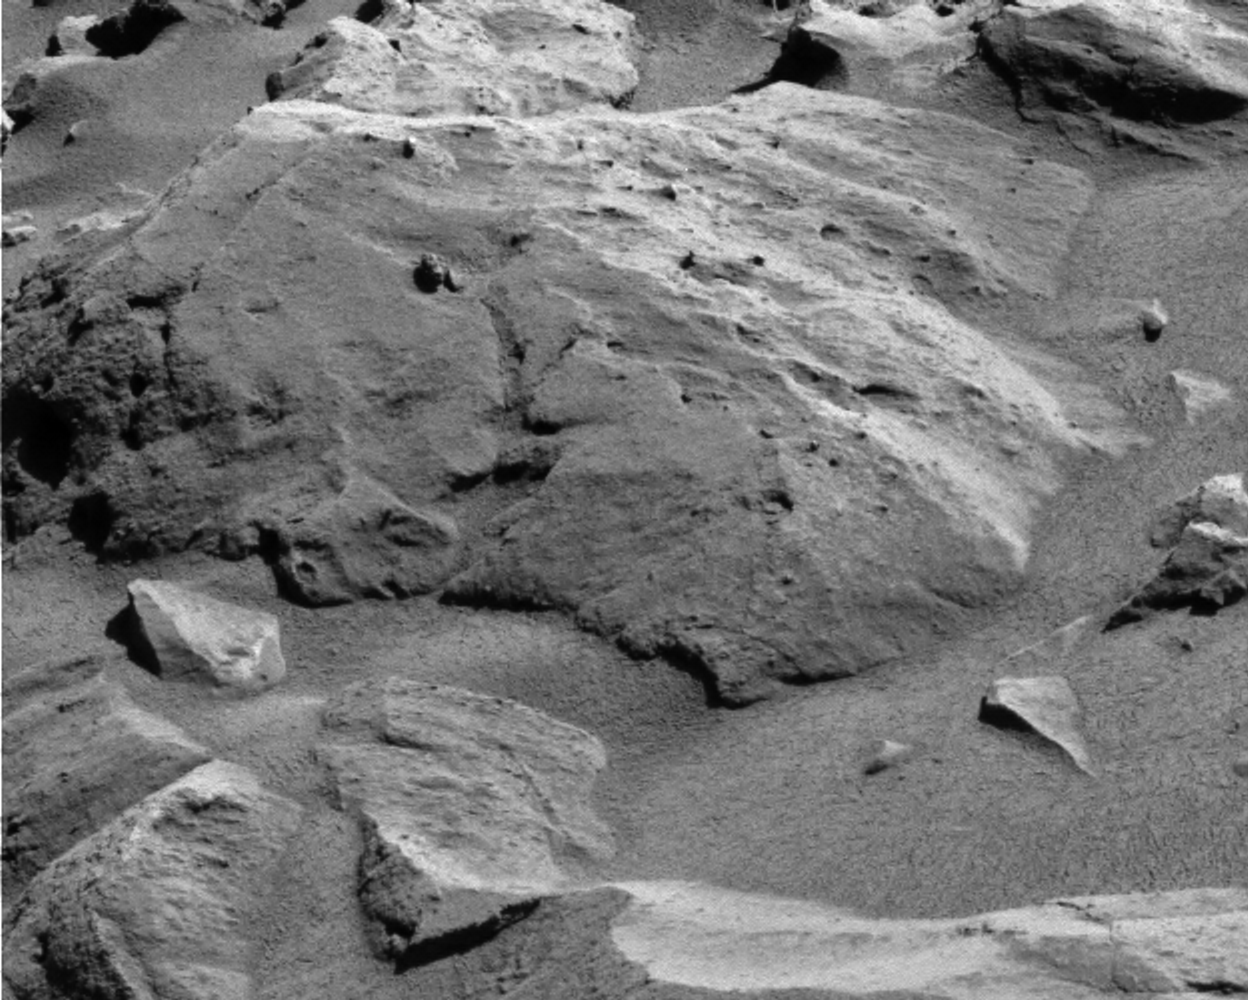

‘Lutefisk’ Rock

Figure 1

NASA’s Mars Exploration Rover Spirit used its panoramic camera to take this image of a rock called “Lutefisk” on the rover’s 286th martian day (Oct. 22, 2004). The surface of the rock is studded with rounded granules of apparently more-resistant material up to several millimeters (0.1 inch) or more across. The visible portion of Lutefisk is about 25 centimeters (10 inches) across.

Credit: NASA/JPL/Cornell